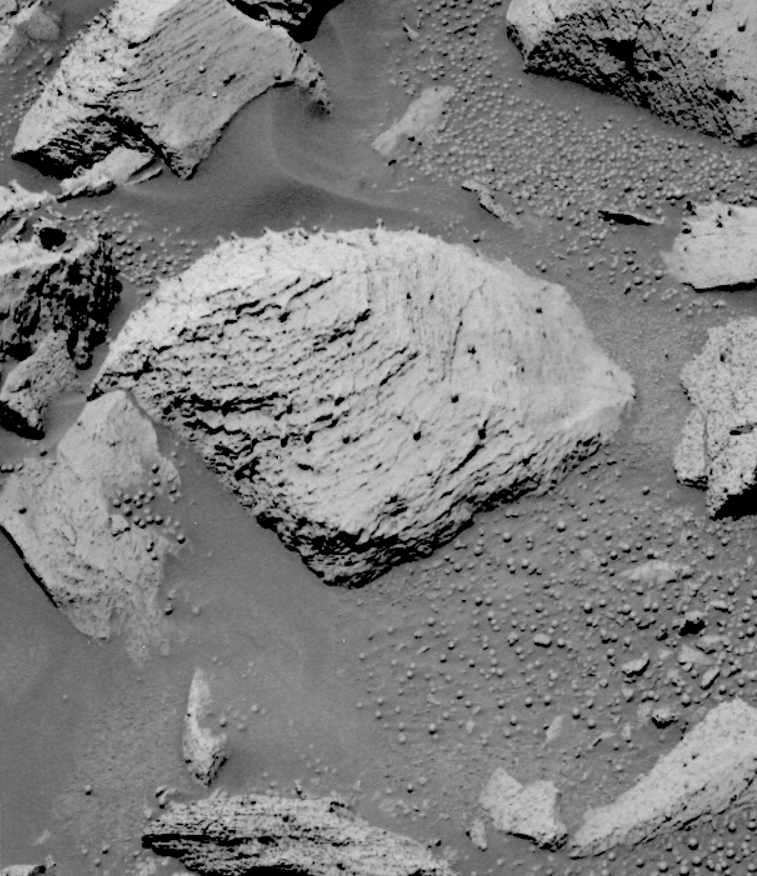

‘RAT’ Hole on ‘Pilbara’ (pre-RAT)

The Mars Exploration Rover Opportunity broke its own record for the deepest hole ground into a rock on another planet with a 7.2-millimeter (about 0.28-inch) grind on the rock “Pilbara,” on the rover’s 86th sol on Mars.

This image is from the rover’s panoramic camera and features Pilbara before the rover ground into it with its rock abrasion tool. After careful examination of the rock, the rock abrasion tool engineers determined that the upper left portion (visible in this image) of Pilbara was the safest area to grind. The now familiar “blueberries,” or spherules, are present in this rock, however, they do not appear in the same manner as other berries examined during this mission. Reminiscent of a golf tee, the blueberries sit atop a “stem,” thus making them even more of an obstacle through which to grind. The left side of the rock is relatively berry-free and proved to be an ideal spot for the procedure.

The team has developed a new approach to commanding the rock abrasion tool that allows for more aggressive grinding parameters. The tool is now programmed, in the event of a stall, to retreat from its target and attempt to grind again. This allows the grinder to essentially reset itself instead of aborting its sequence altogether and waiting for further commands from rover planners.

Credit: NASA/JPL/Cornell